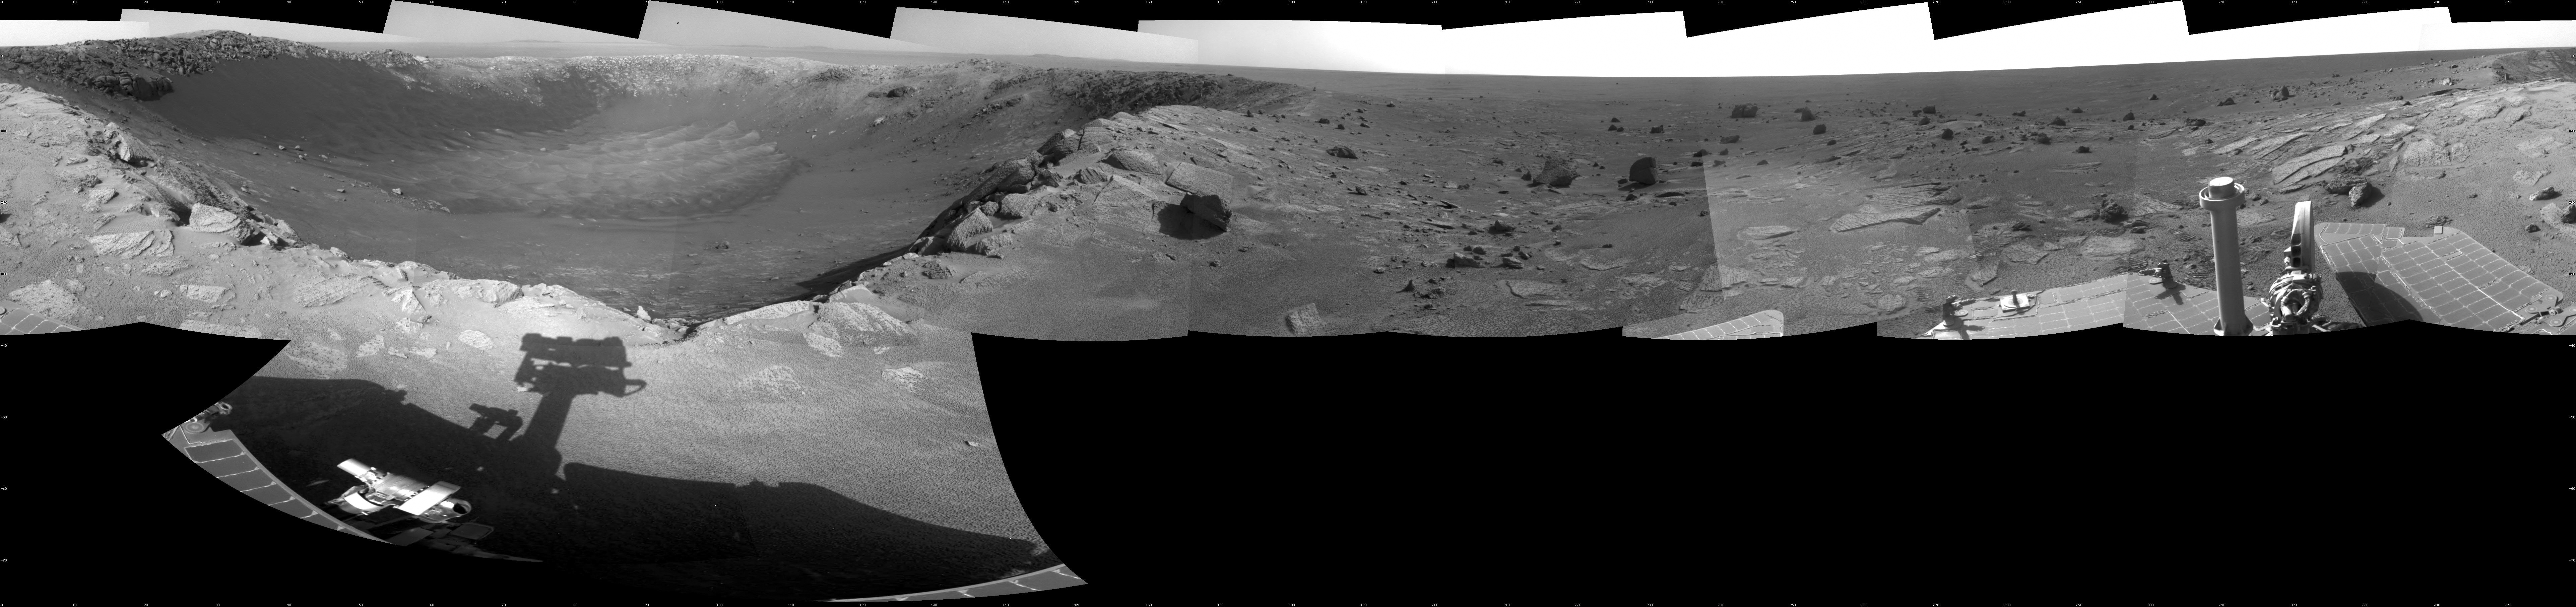

View of ‘Santa Maria’ Crater from Western Rim, Sol 2454

This 360-degree mosaic of images from the navigation camera on NASA’s Mars Exploration Rover Opportunity shows the view from the western rim of “Santa Maria” crater on the 2,454th Martian day, or sol, of Opportunity’s work on Mars (Dec. 19, 2010). South is at the center, north at both ends.

The crater is about 90 meters (295 feet) in diameter. This view is presented as a cylindrical projection.

NASA’s Jet Propulsion Laboratory, a division of the California Institute of Technology in Pasadena, manages the Mars Exploration Rover Project for the NASA Science Mission Directorate, Washington.

Credit: NASA/JPL-Caltech